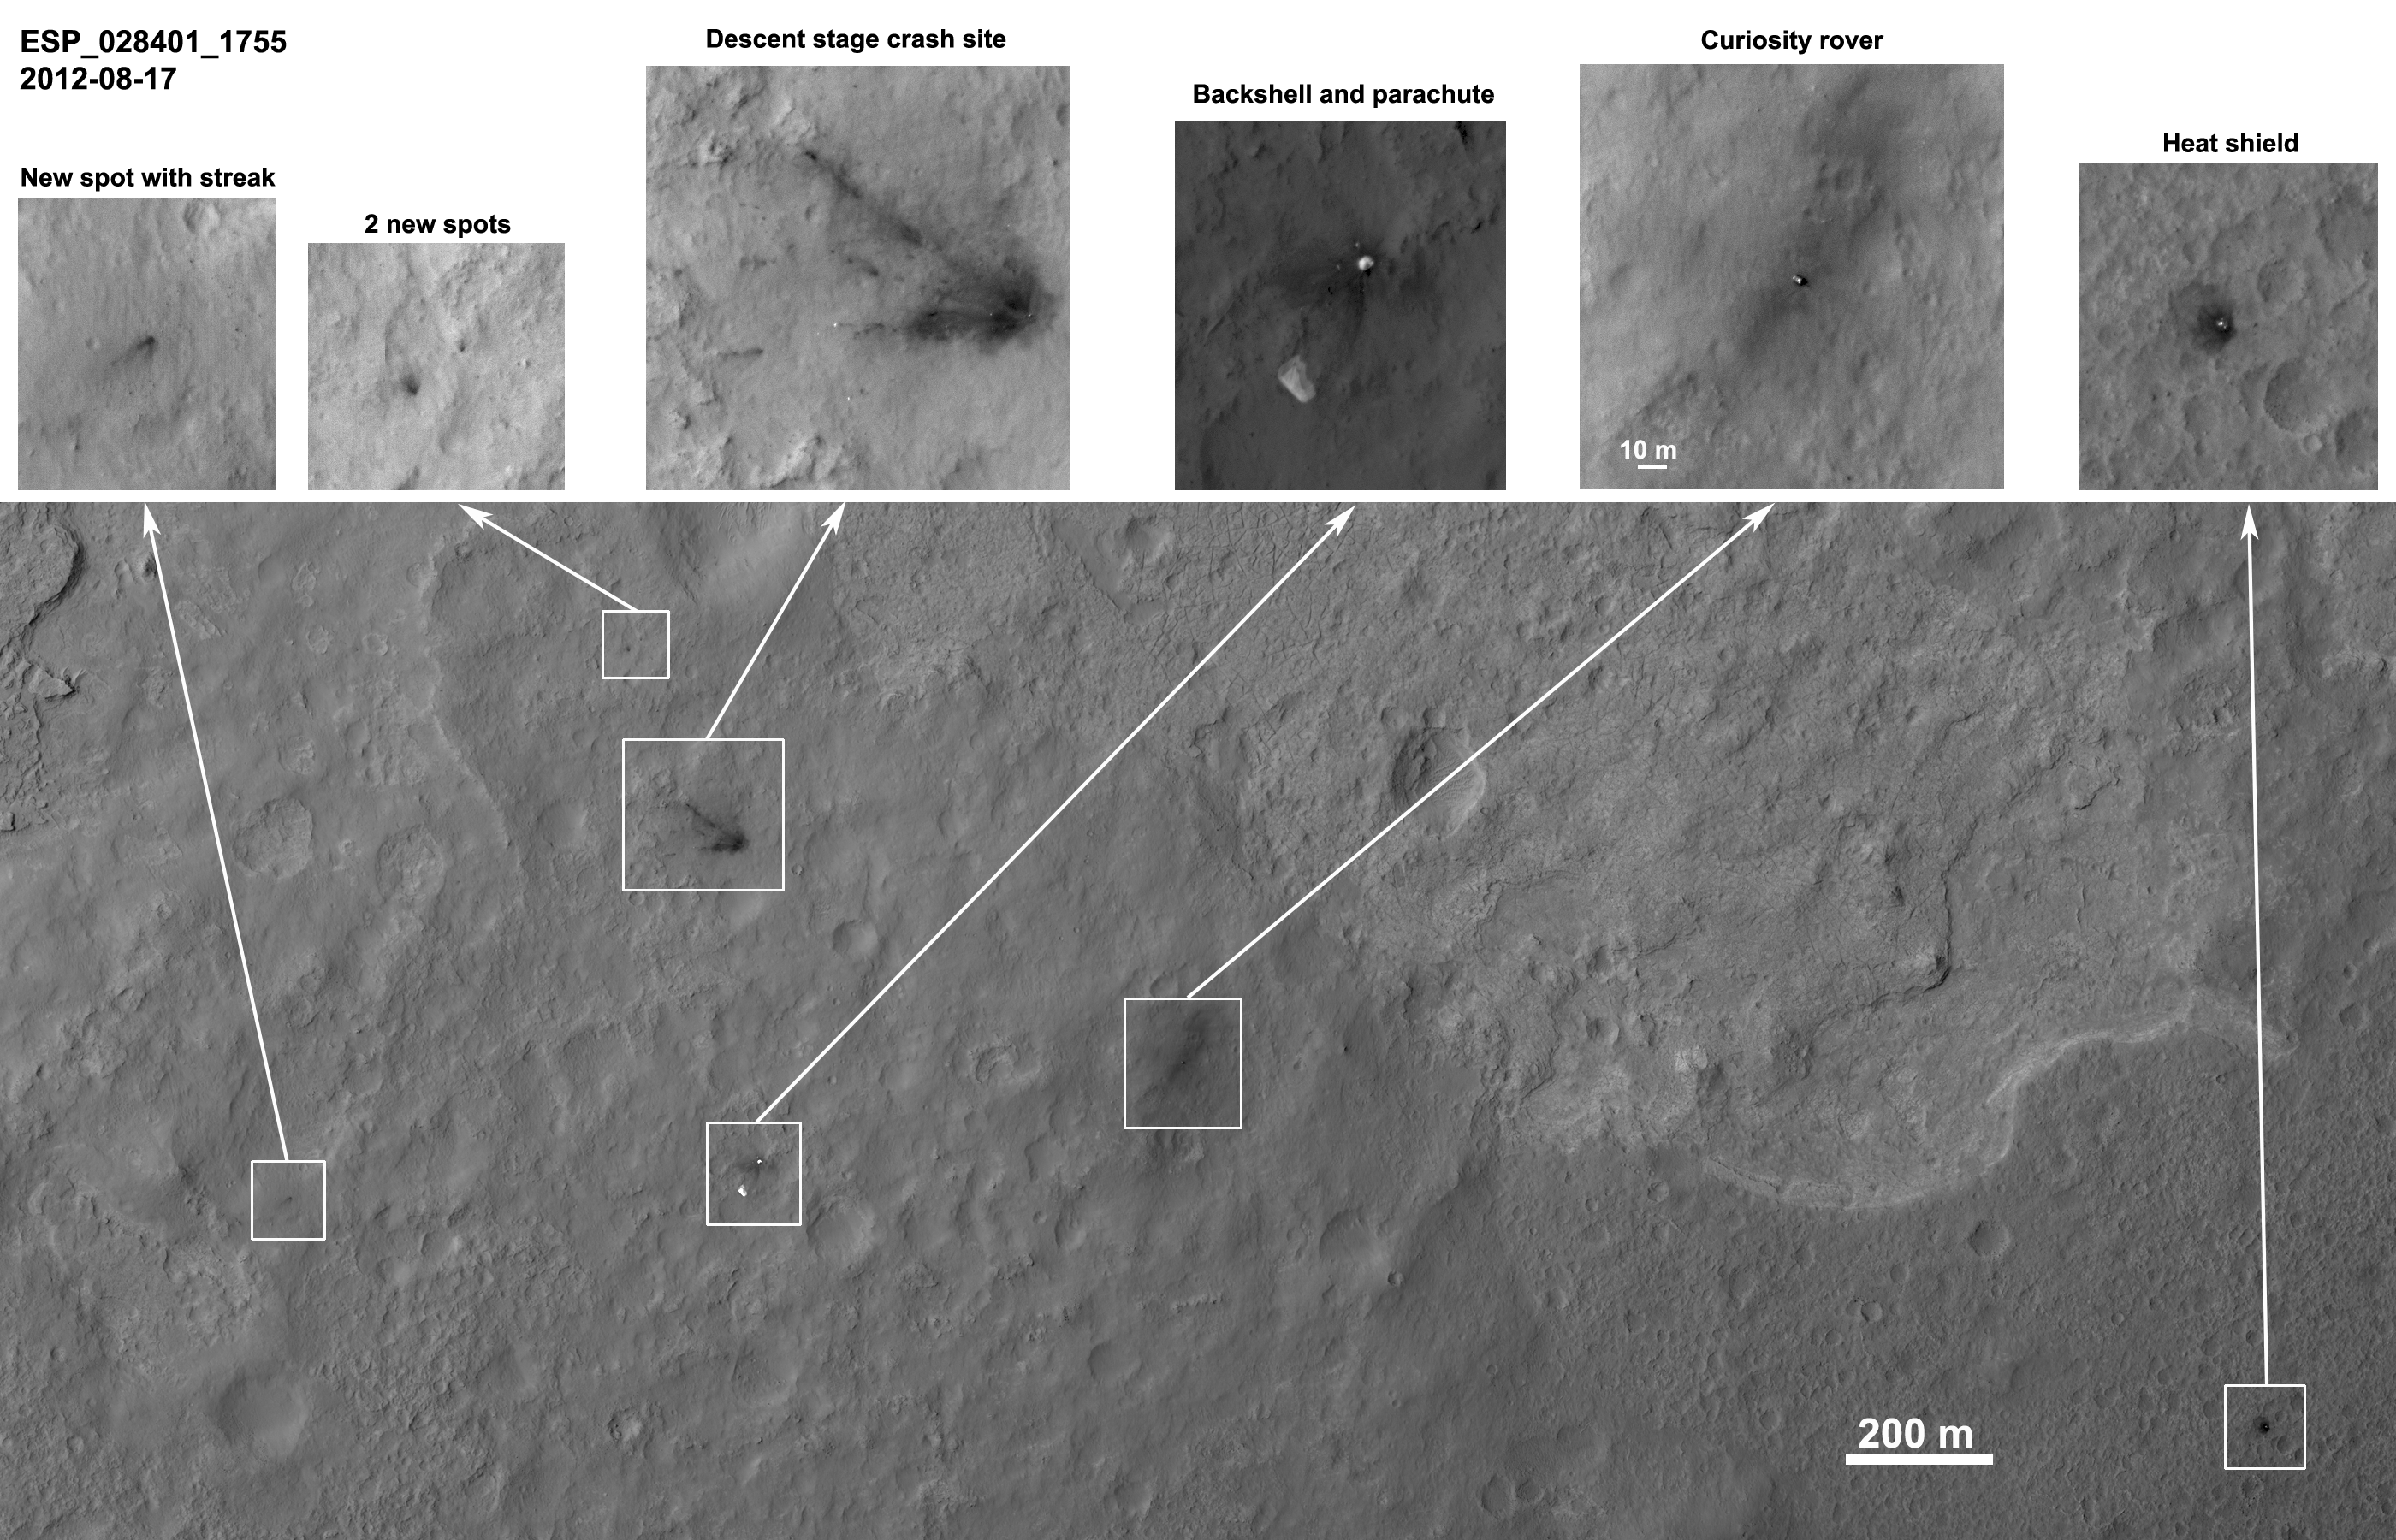

Orbiter View of Curiosity From Nearly Straight Overhead

Details such as the shadow of the mast on NASA’s Mars rover Curiosity appear in an image taken Aug. 17, 2012, by the High Resolution Imaging Science Experiment (HiRISE) camera on NASA’s Mars Reconnaissance Orbiter, from more directly overhead than previous HiRISE images of Curiosity.

In this product, cutouts showing the rover and other hardware or ground markings from the landing of the Mars Science Laboratory spacecraft are presented across the top of a larger, quarter-resolution overview keyed to the full-resolution cutouts. North is up. The scale bar is 200 meters (one-eighth of a mile).

Curiosity landed Aug. 5, PDT (Aug. 6, EDT). HiRISE imaged the spacecraft during its descent [PIA15993], on the first day after landing [PIA16001] and on the sixth day after landing [PIA16057]. This image was acquired looking more directly down (9 degree roll angle) than the prior images so the pixel scale is improved to approximately 11 inches (27 centimeters) per pixel. Each cutout is individually stretched to best show the information without saturation. A special noise cleaning method was applied to the images by Paul Geissler of U.S. Geological Survey.

The shadow of Curiosity’s mast extends southeast from the rover, opposite the solar illumination direction.

Dark spots on the left-side cutouts created streaks radial to the descent-stage impact site. They may be from far-flung rocks or objects associated with the impact. Seven bright spots associated with the descent stage crash site, as well, may be pieces of hardware.

There are also bright pieces scattered around the backshell, mostly downrange, and interesting detail in the parachute.

The rover is approximately 4,900 feet (1,500 meters) away from the heat shield, about 2,020 feet (615 meters) away from the parachute and back shell, and approximately 2,100 feet (650 meters) away from the discoloration consistent with the impact of the sky crane.

Other products from the same HiRISE observation can be found at http://www.uahirise.org/ESP_028401_1755 .

HiRISE is one of six instruments on NASA’s Mars Reconnaissance Orbiter. The University of Arizona, Tucson, operates the orbiter’s HiRISE camera, which was built by Ball Aerospace & Technologies Corp., Boulder, Colo. NASA’s Jet Propulsion Laboratory, a division of the California Institute of Technology in Pasadena, manages the Mars Reconnaissance Orbiter Project for NASA’s Science Mission Directorate, Washington. Lockheed Martin Space Systems, Denver, built the spacecraft.

Credit: NASA/JPL-Caltech/Univ. of Arizona/USGS